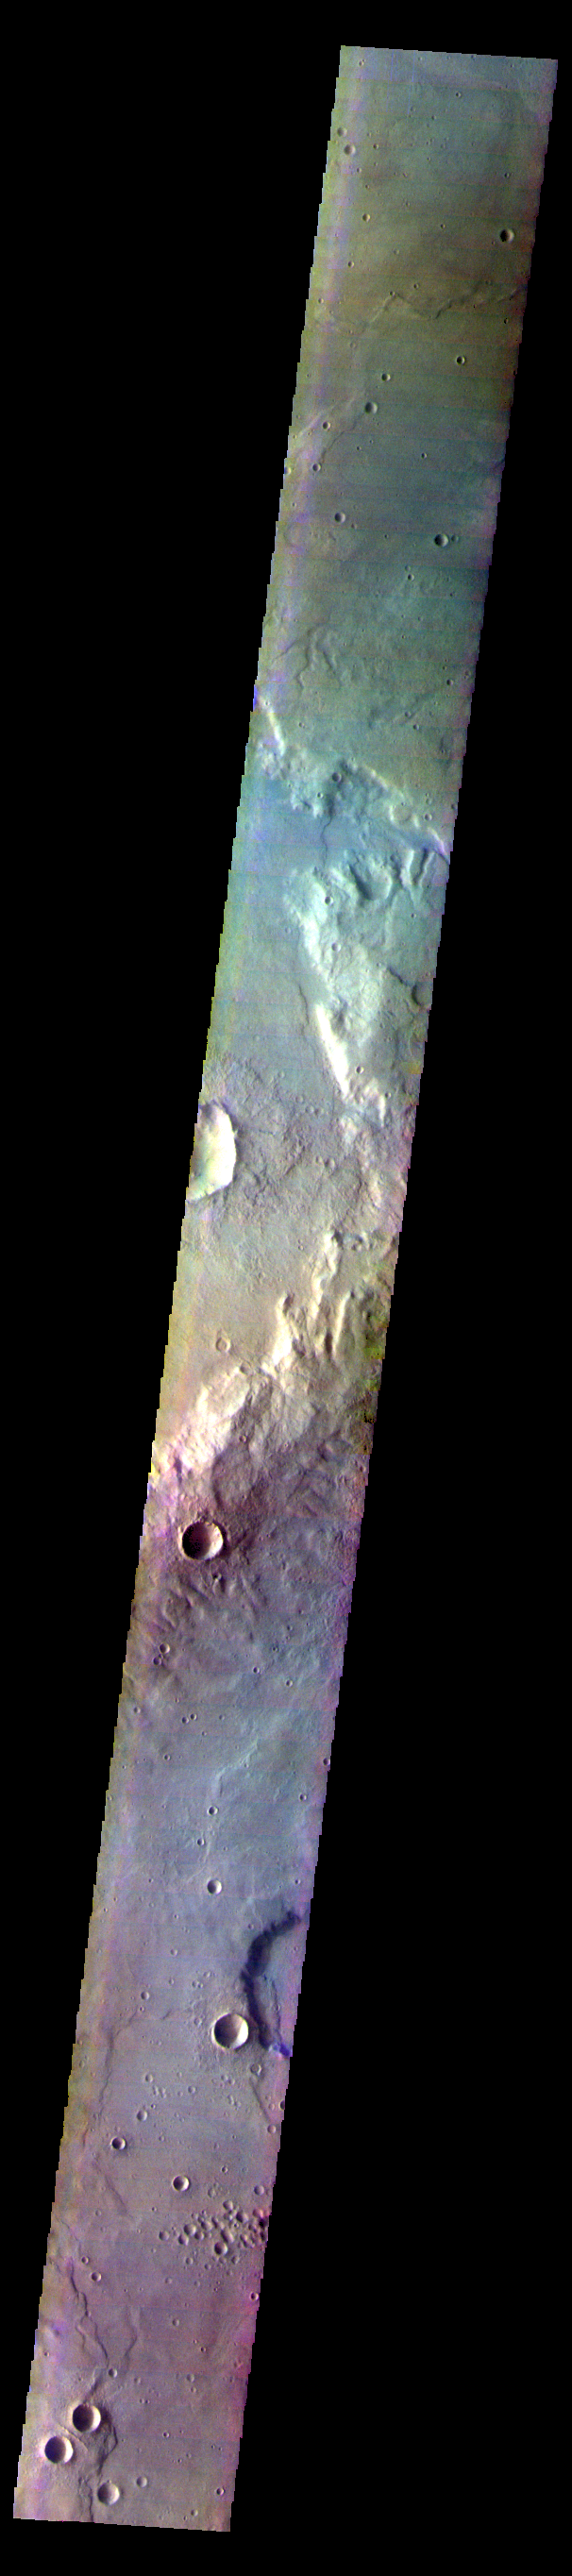

Corozal Crater – False Color

The THEMIS VIS camera contains 5 filters. The data from different filters can be combined in multiple ways to create a false color image. These false color images may reveal subtle variations of the surface not easily identified in a single band image. Today’s false color image shows part of Corozal Crater in Terra Cimmeria.

Credit: NASA/JPL-Caltech/ASU